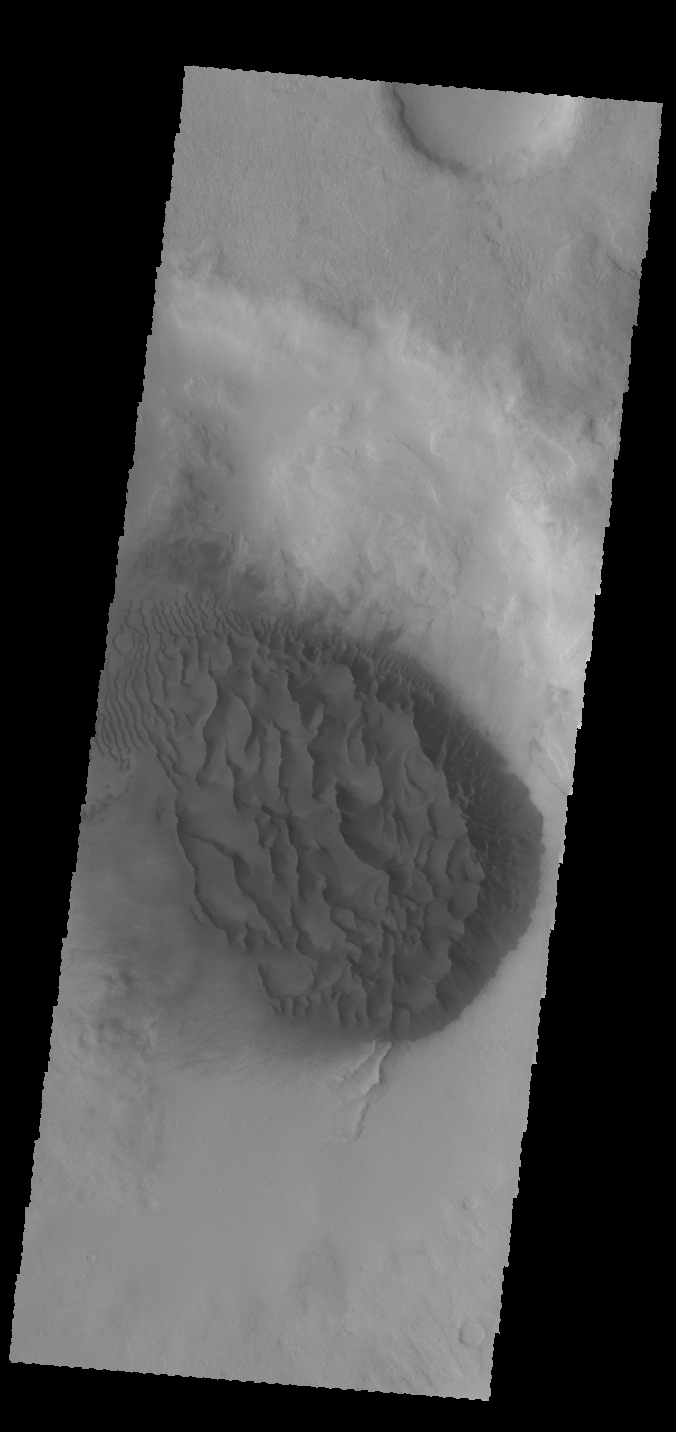

Crater Dunes

This VIS image shows a large sand sheet with surface dune forms on the floor of an unnamed crater in Noachis Terra.

Credit: NASA/JPL-Caltech/ASU